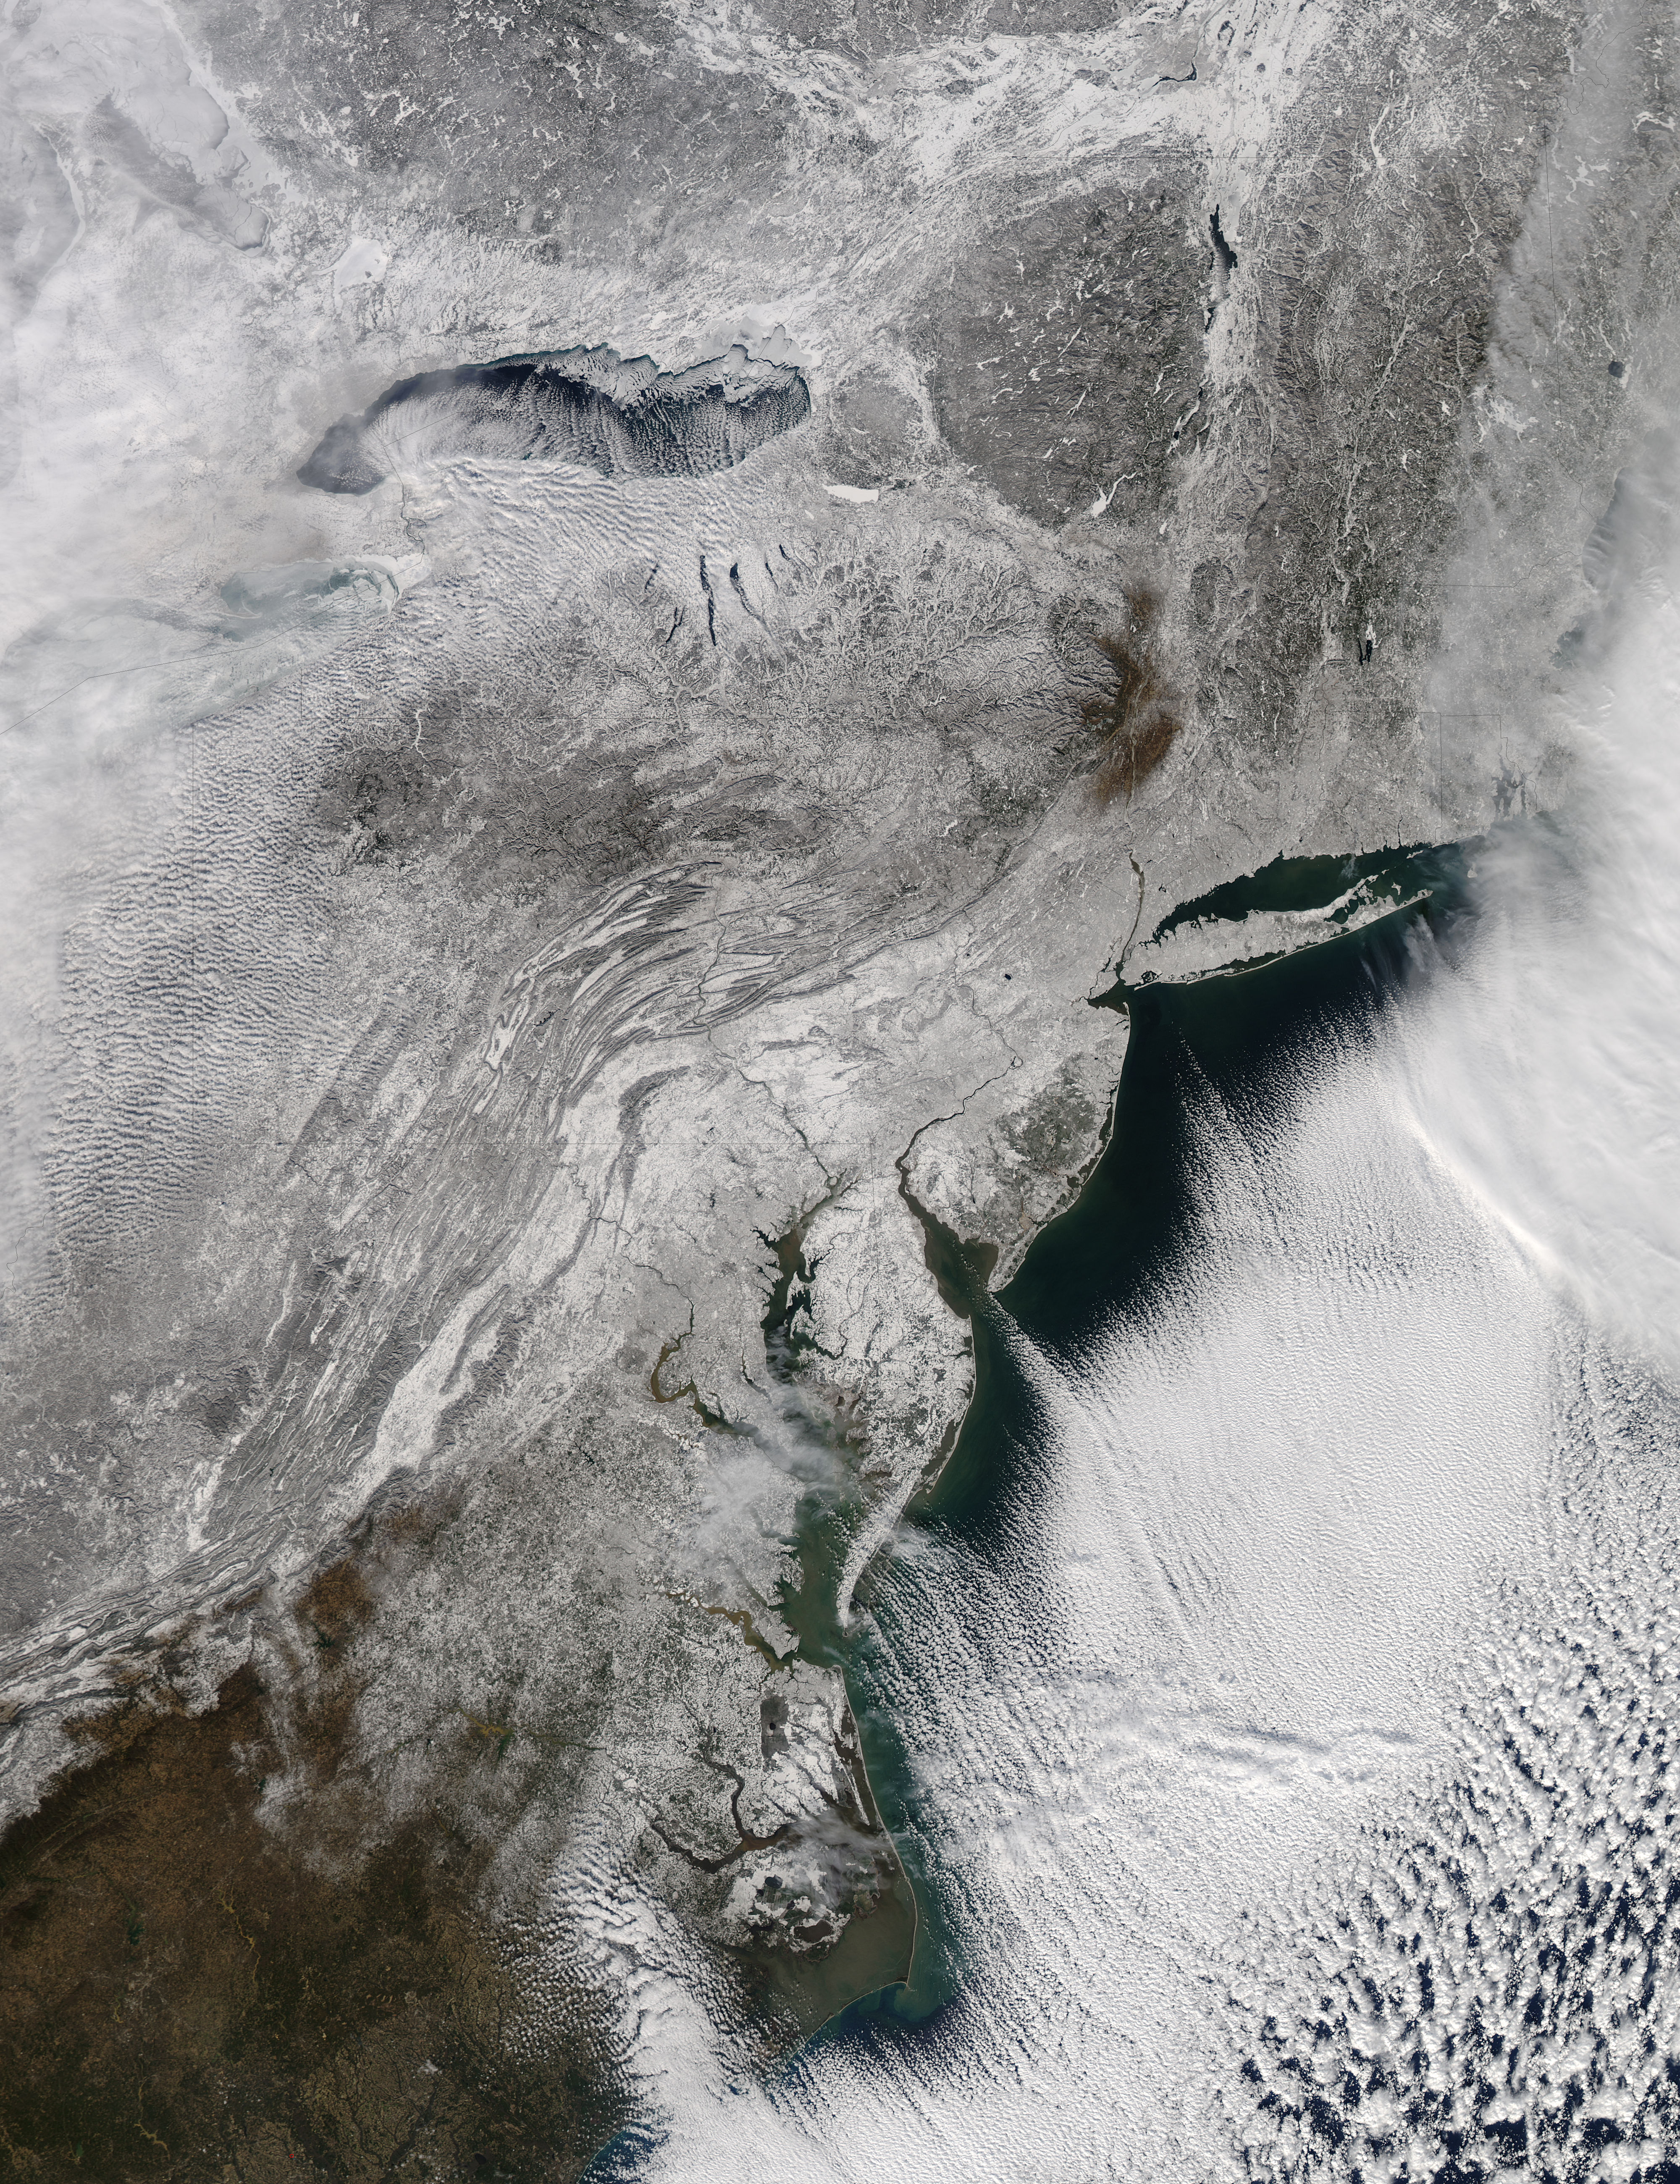

NASA's Aqua Satellite Sees a Northeastern Snowy Blanket

The storm system that moved through the northeastern U.S. dropped large snowfall totals up to a foot in southern New England to a couple of inches in Virginia. On January 22, 2014, the day after the event, the Moderate Resolution Imaging Spectroradiometer instrument that flies aboard NASA's Aqua satellite captured this image of the snowfall at 18:10 UTC/1:10 p.m. EST. In the image, snowfall covers the ground in all six New England states, New York, Pennsylvania, New Jersey, Delaware, Maryland, West Virginia, Ohio, Virginia, Washington, D.C. and North Carolina.

Credit: NASA Goddard MODIS Rapid Response Team Text: Rob Gutro, NASA Goddard Space Flight Center